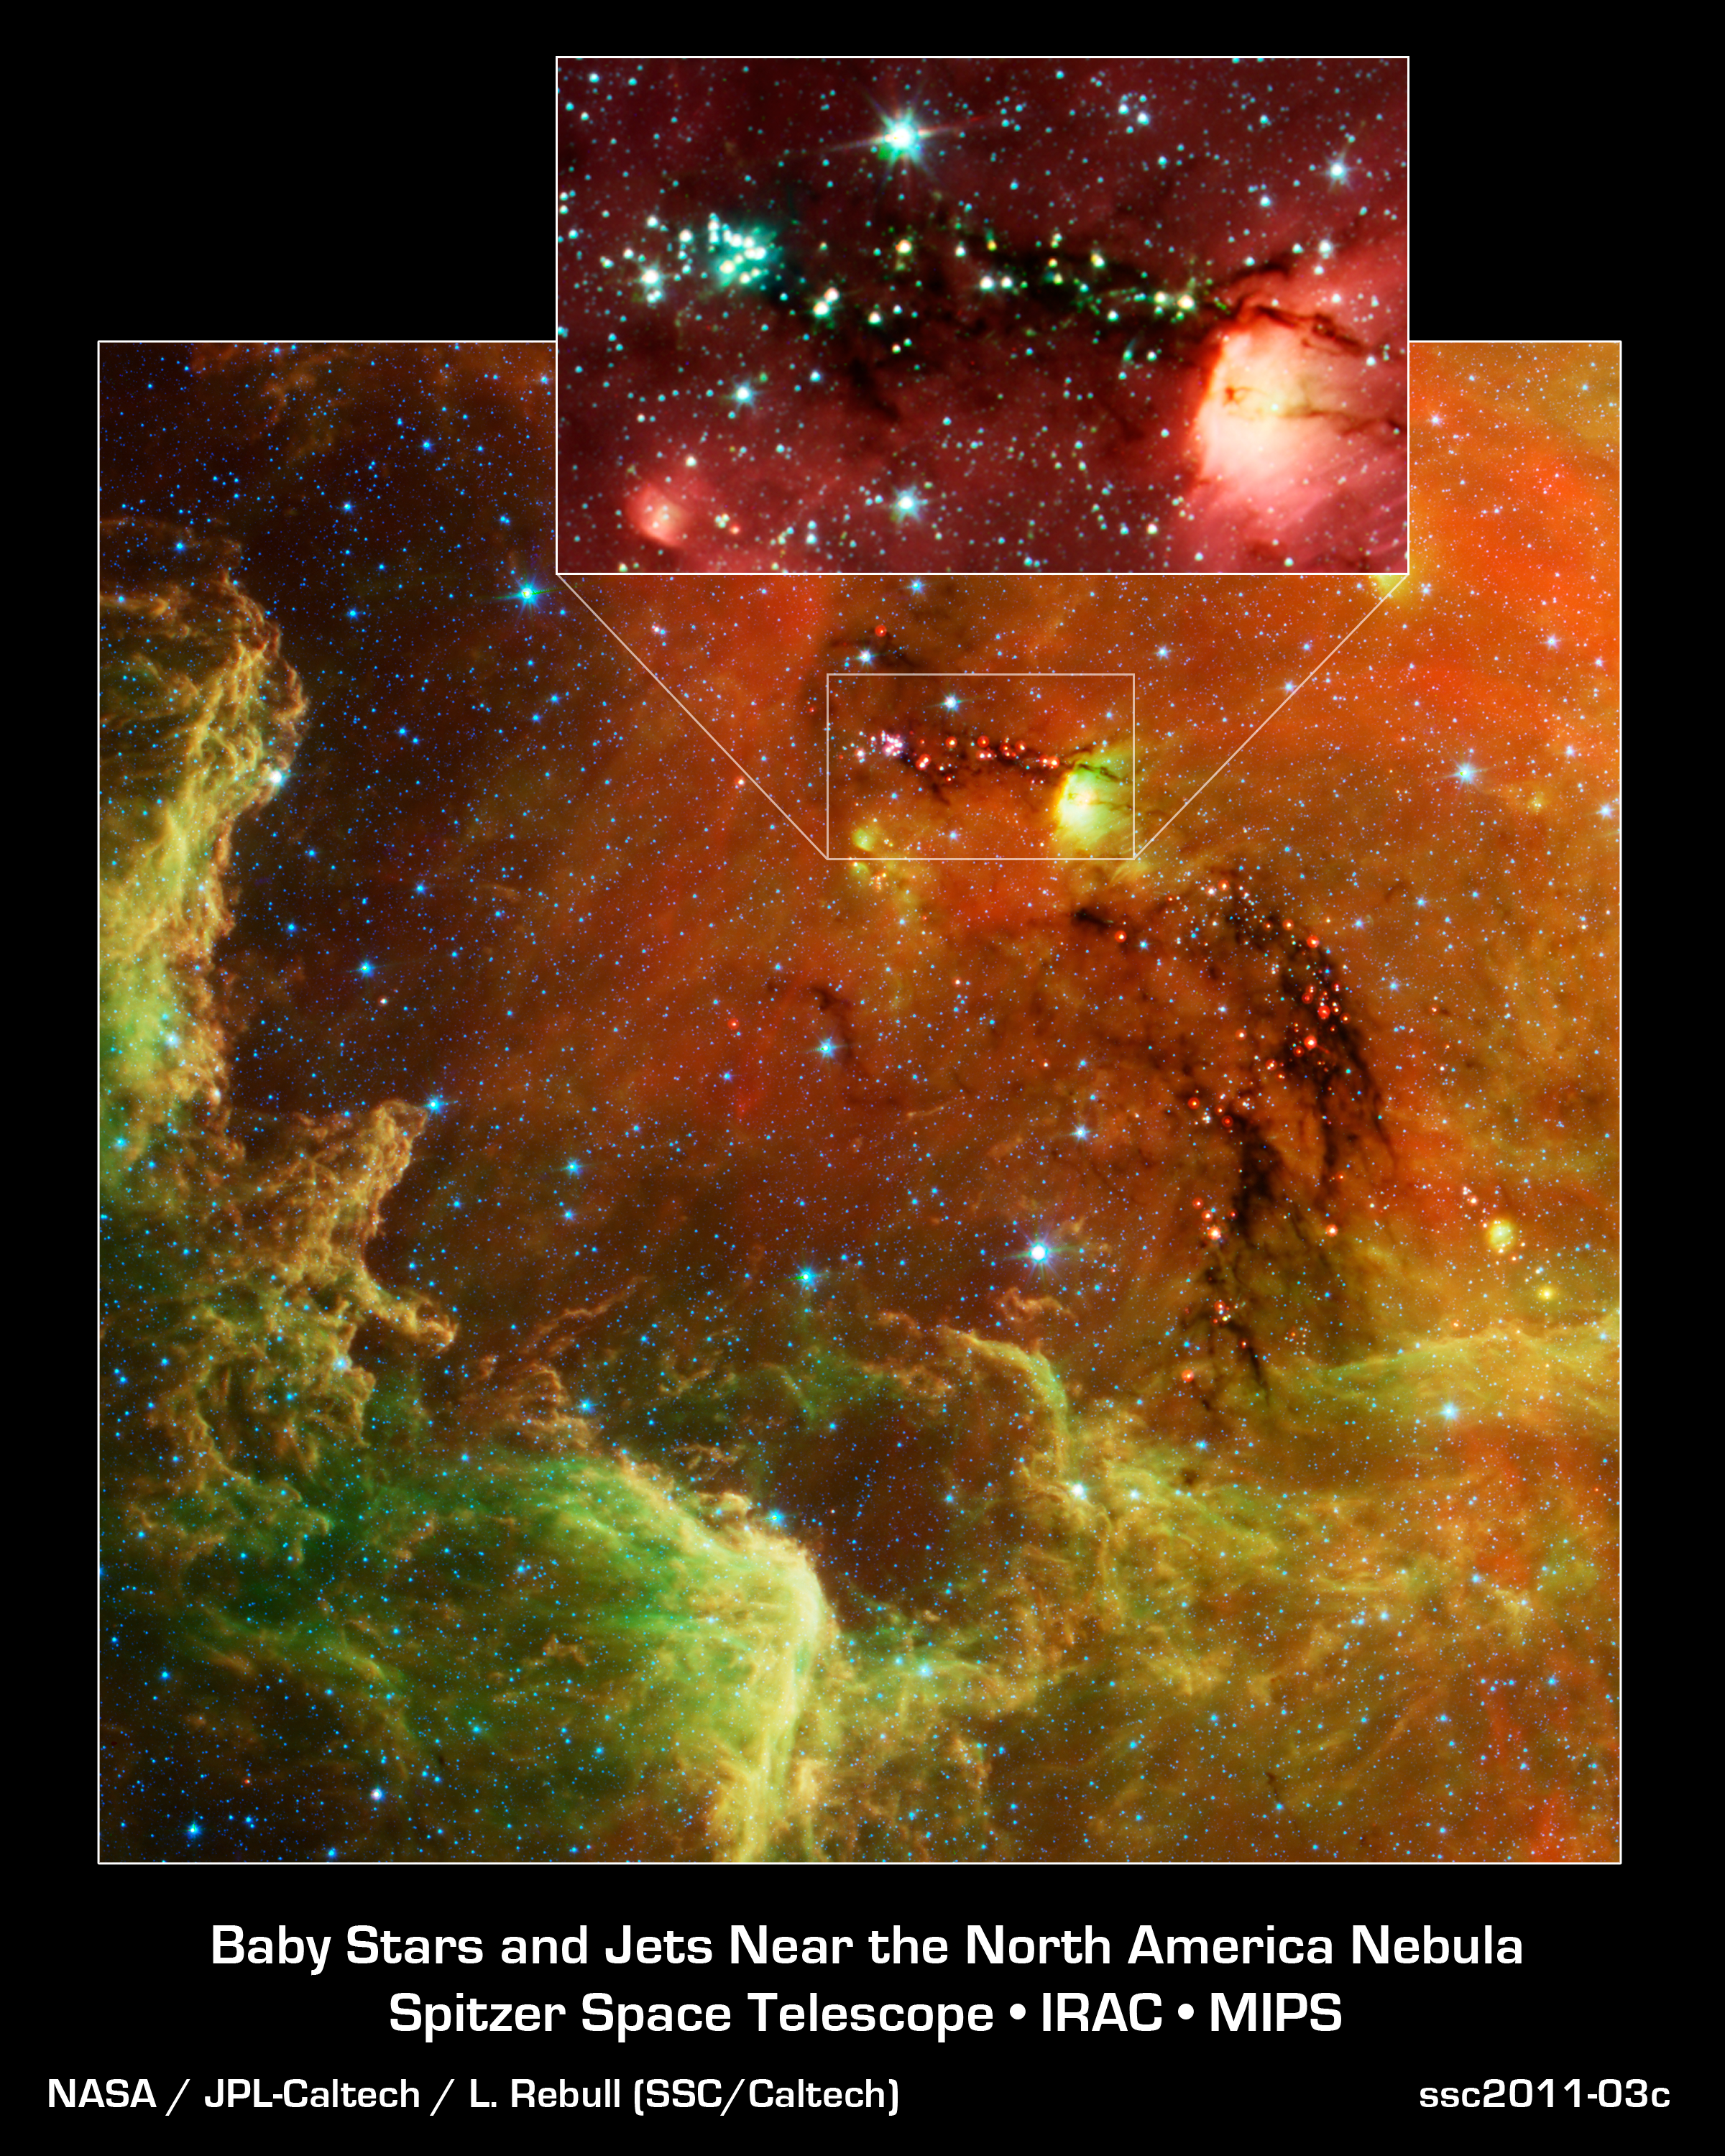

Babies in the North America Nebula

Stars at all stages of development, from dusty little tots to young adults, are on display in a new image from NASA's Spitzer Space Telescope.

The cosmic community is called the North America nebula. In visible light, the region resembles the North America continent, with the most striking resemblance being the Gulf of Mexico. But in Spitzer's infrared view, the continent disappears. Instead, a swirling landscape of dust and young stars comes into view.

This image focuses in on the Gulf of Mexico cluster of young stars. Several hundred young stars, seen here as the red dots, huddle together along their natal dark cloud -- what can be seen as the dark "river." In the main image, data from both the infrared array camera and multiband imaging photometer are included, showing infrared wavelengths of 3.6, 4.5, 5.8, 8, and 24 microns. In the inset, only data from the infrared array camera are shown, including wavelengths of 3.6, 4.5, 5.8, and 8 microns. The inset highlights jets from young stars, seen as green streaks near the stars.

Credit: NASA/JPL-Caltech/L. Rebull (SSC/Caltech)